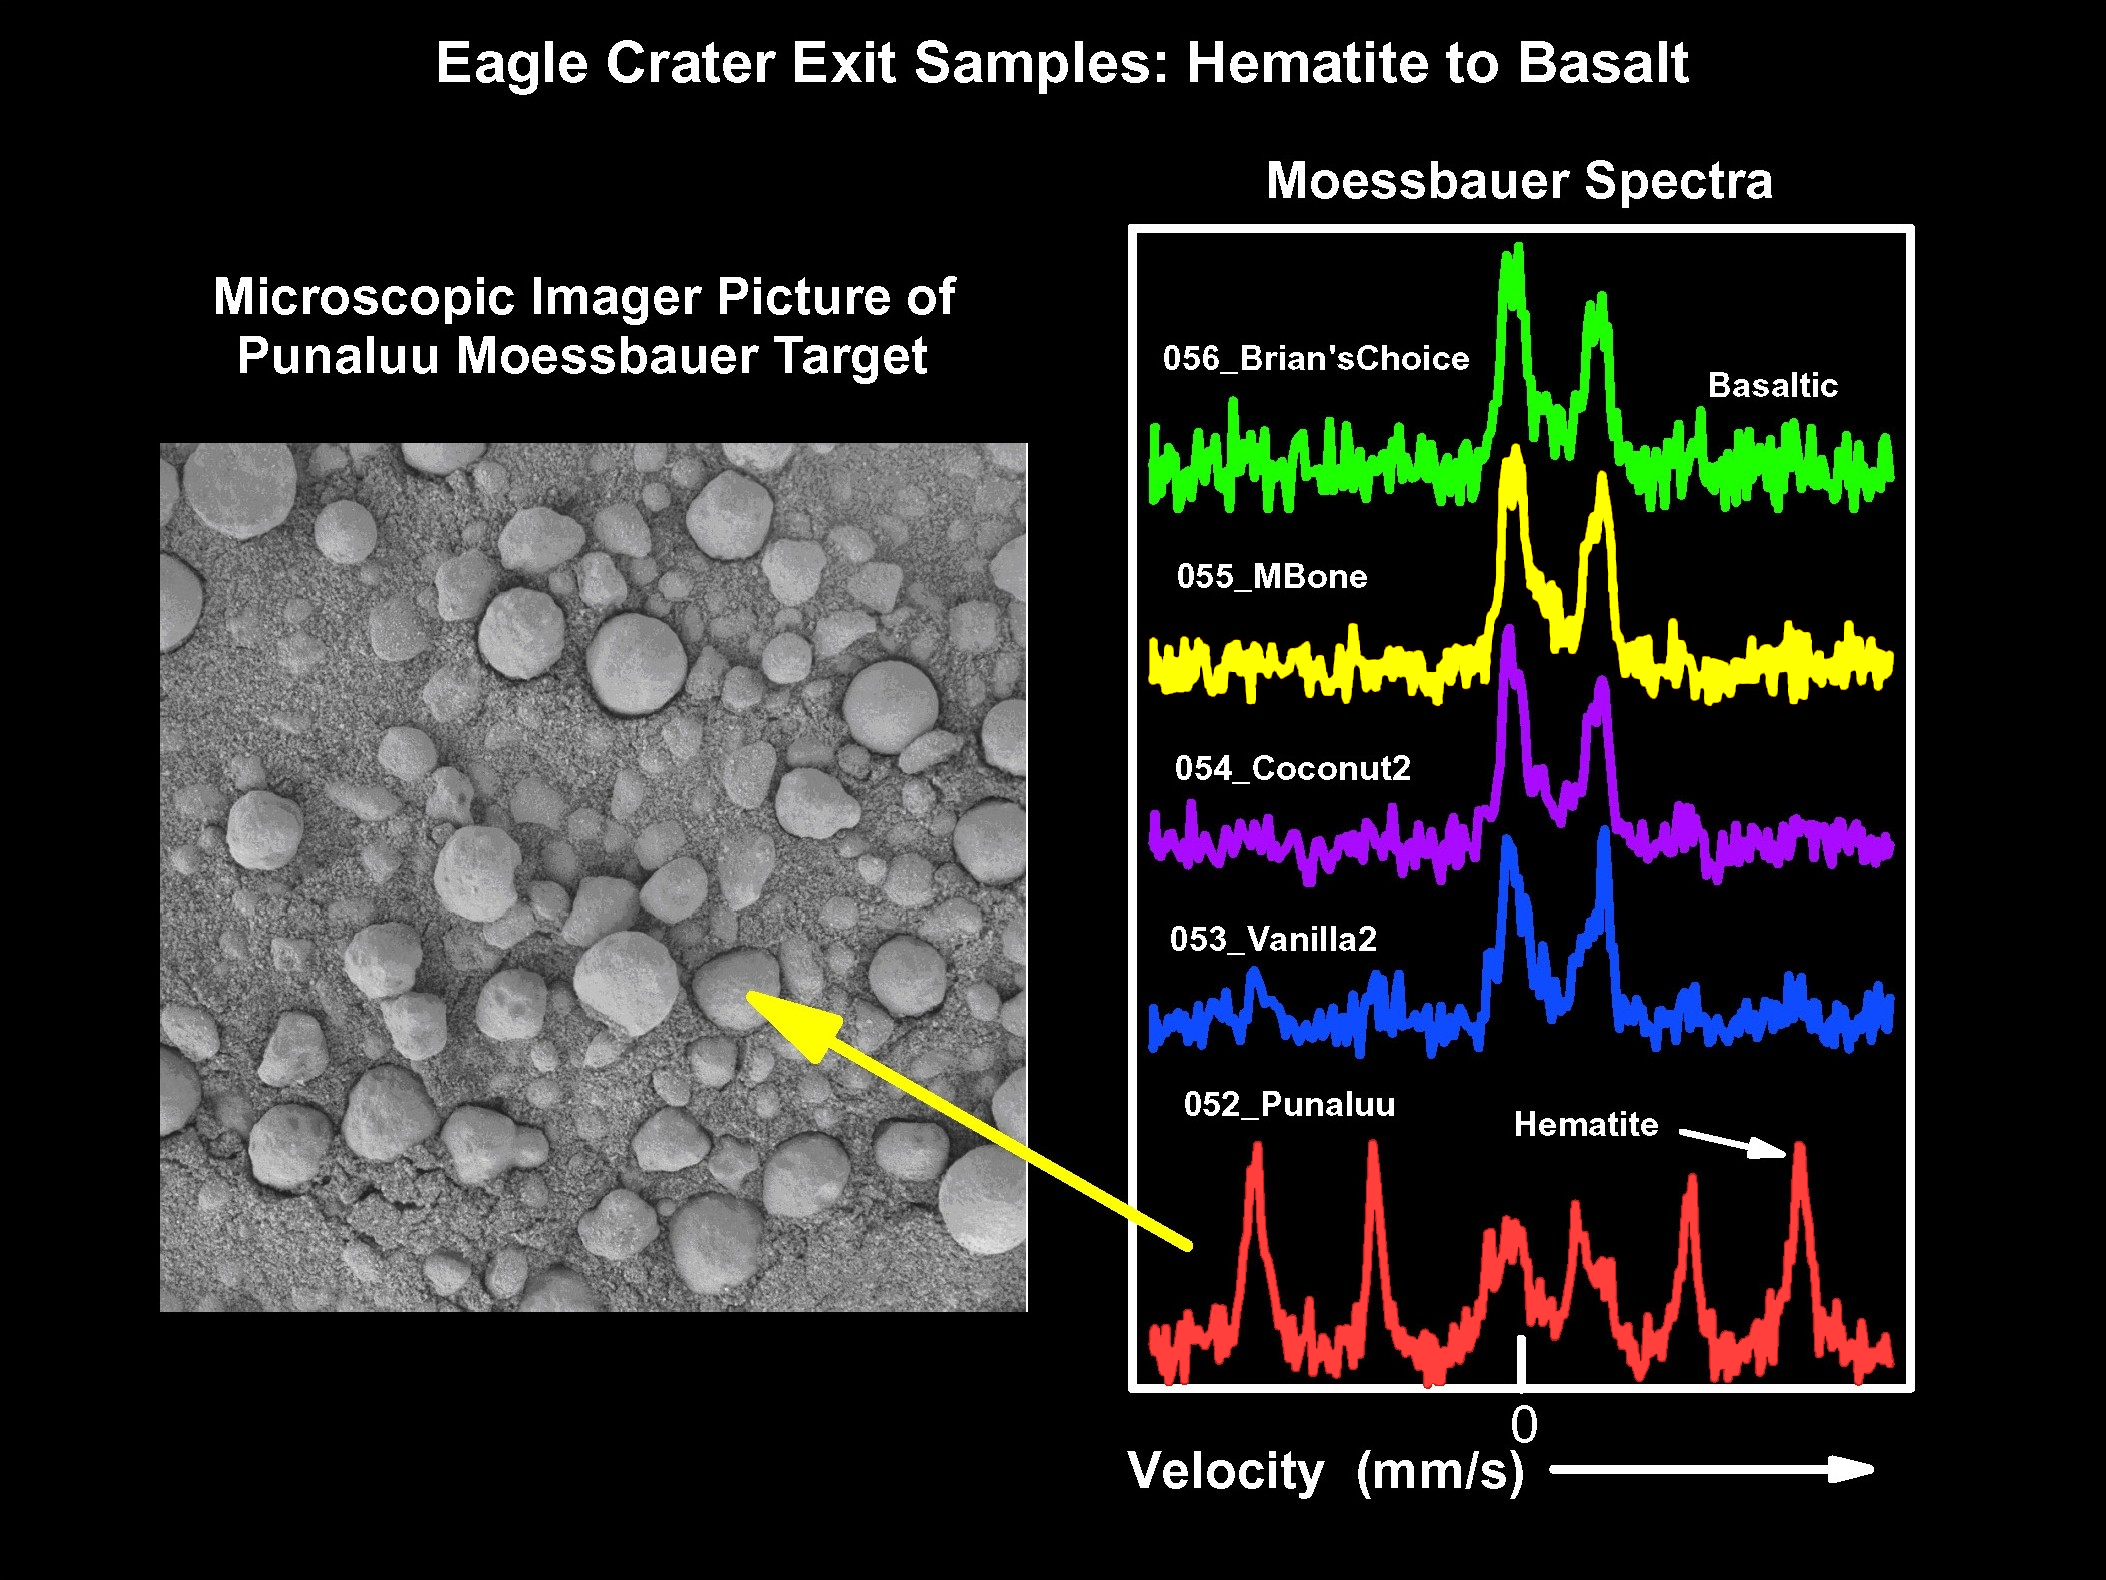

Keepers of the Hematite

This figure shows spectra taken by the Mars Exploration Rover Opportunity’s Moessbauer spectrometer at various spots in “Eagle Crater.” From top to bottom, the spectra represent soil measurements taken from the center of the crater and out to the rim. The top spectrum taken on sol 56 near the center of the crater shows a basaltic mineral composition and only minor amounts of hematite. Basalts are volcanic minerals and hematite is an iron-bearing mineral often formed in water. Moving closer to the rim, the spectra show increasing amounts of hematite with the “Punaluu” site containing the highest amounts seen to date on Mars. Only minor basaltic components are seen in this sample.

The corresponding microscopic image of Punaluu shows a high density of “blueberries,” indicating that these sphere-like grains are responsible for the observed high levels of hematite.

Credit: NASA/JPL/Cornell/USGS/University of Mainz